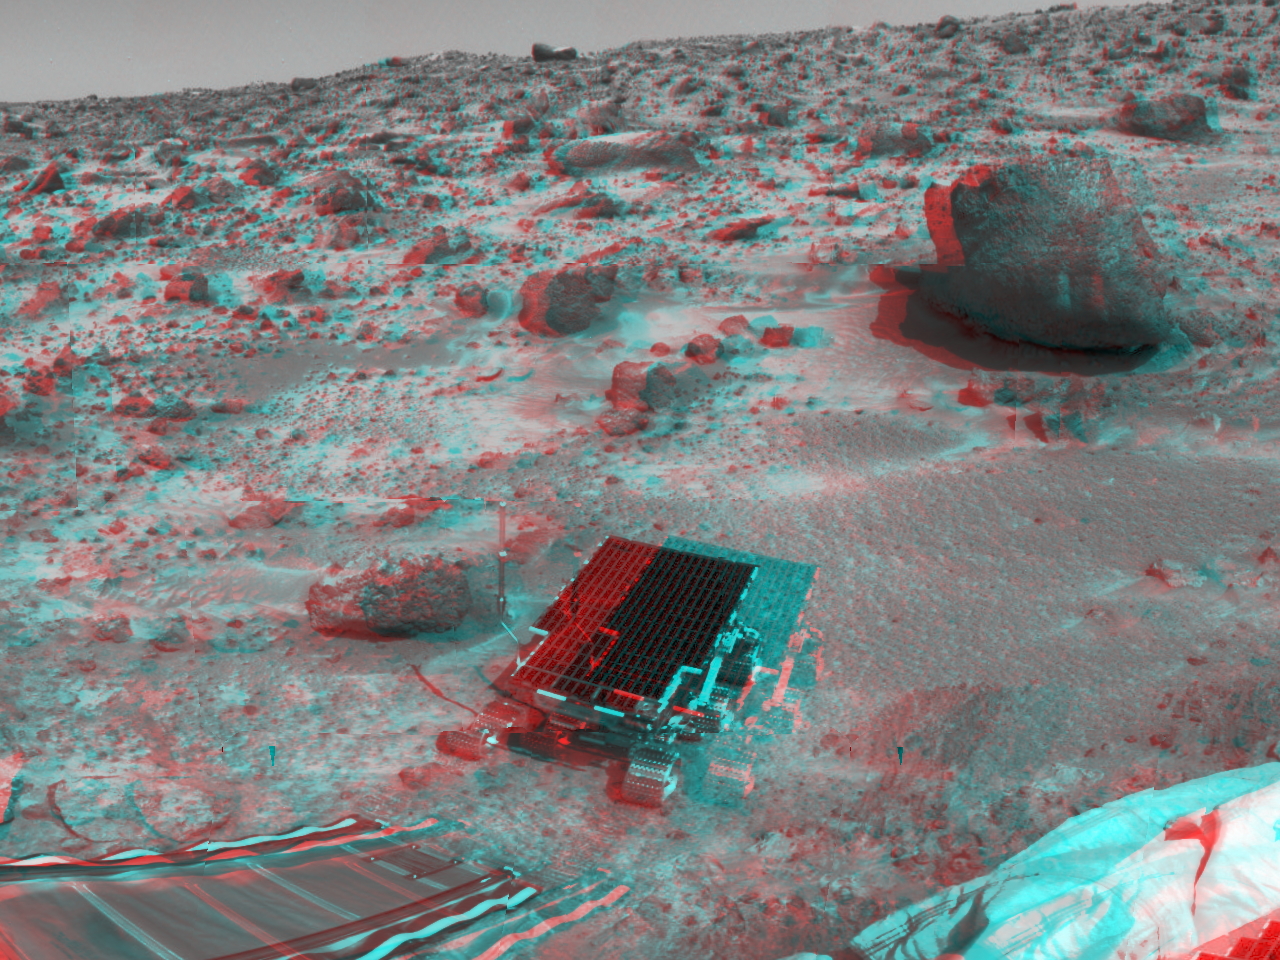

Sojourner, Barnacle Bill, Yogi, & Couch

At center, Sojourner has traveled off the lander’s rear ramp and onto the surface of Mars. 3D glasses are necessary to identify surface detail. The rock “Barnacle Bill” is to the left of Sojourner, and the large rock “Yogi” is at upper right. On the horizon sits the rock dubbed “Couch.” A deflated airbag sits at lower right.

The image was taken by the Imager for Mars Pathfinder (IMP) on Sol 3. The IMP is a stereo imaging system with color capability provided by 24 selectable filters — twelve filters per “eye.” It stands 1.8 meters above the Martian surface, and has a resolution of two millimeters at a range of two meters.

Mars Pathfinder is the second in NASA’s Discovery program of low-cost spacecraft with highly focused science goals. The Jet Propulsion Laboratory, Pasadena, CA, developed and manages the Mars Pathfinder mission for NASA’s Office of Space Science, Washington, D.C. JPL is an operating division of the California Institute of Technology (Caltech). The Imager for Mars Pathfinder (IMP) was developed by the University of Arizona Lunar and Planetary Laboratory under contract to JPL. Peter Smith is the Principal Investigator.

Click below to see the left and right views individually.

Left
Right
Photojournal note: Sojourner spent 83 days of a planned seven-day mission exploring the Martian terrain, acquiring images, and taking chemical, atmospheric and other measurements. The final data transmission received from Pathfinder was at 10:23 UTC on September 27, 1997. Although mission managers tried to restore full communications during the following five months, the successful mission was terminated on March 10, 1998.

Credit: NASA/JPL